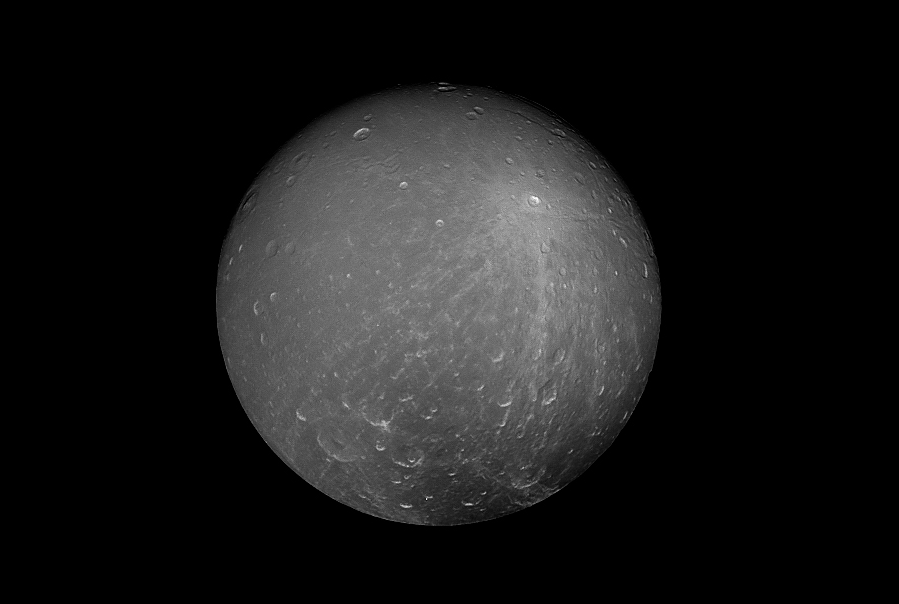

Dramatic Dione

Cassini captured this striking view of Saturn’s moon Dione on July 23, 2012. Dione is about 698 miles (1,123 kilometers) across. Its density suggests that about a third of the moon is made up of a dense core (probably silicate rock) with the remainder of its material being water ice. At Dione’s average temperature of -304 degrees Fahrenheit (-186 degrees Celsius), ice is so hard it behaves like rock.

The image was taken with Cassini’s narrow-angle camera at a distance of approximately 260,000 miles (418,000 kilometers) from Dione, through a polarized filter and a spectral filter sensitive to green light.

The Cassini spacecraft ended its mission on Sept. 15, 2017.

The Cassini mission is a cooperative project of NASA, ESA (the European Space Agency) and the Italian Space Agency. The Jet Propulsion Laboratory, a division of Caltech in Pasadena, manages the mission for NASA’s Science Mission Directorate, Washington. The Cassini orbiter and its two onboard cameras were designed, developed and assembled at JPL. The imaging operations center is based at the Space Science Institute in Boulder, Colorado.

Credit: NASA/JPL-Caltech/Space Science Institute